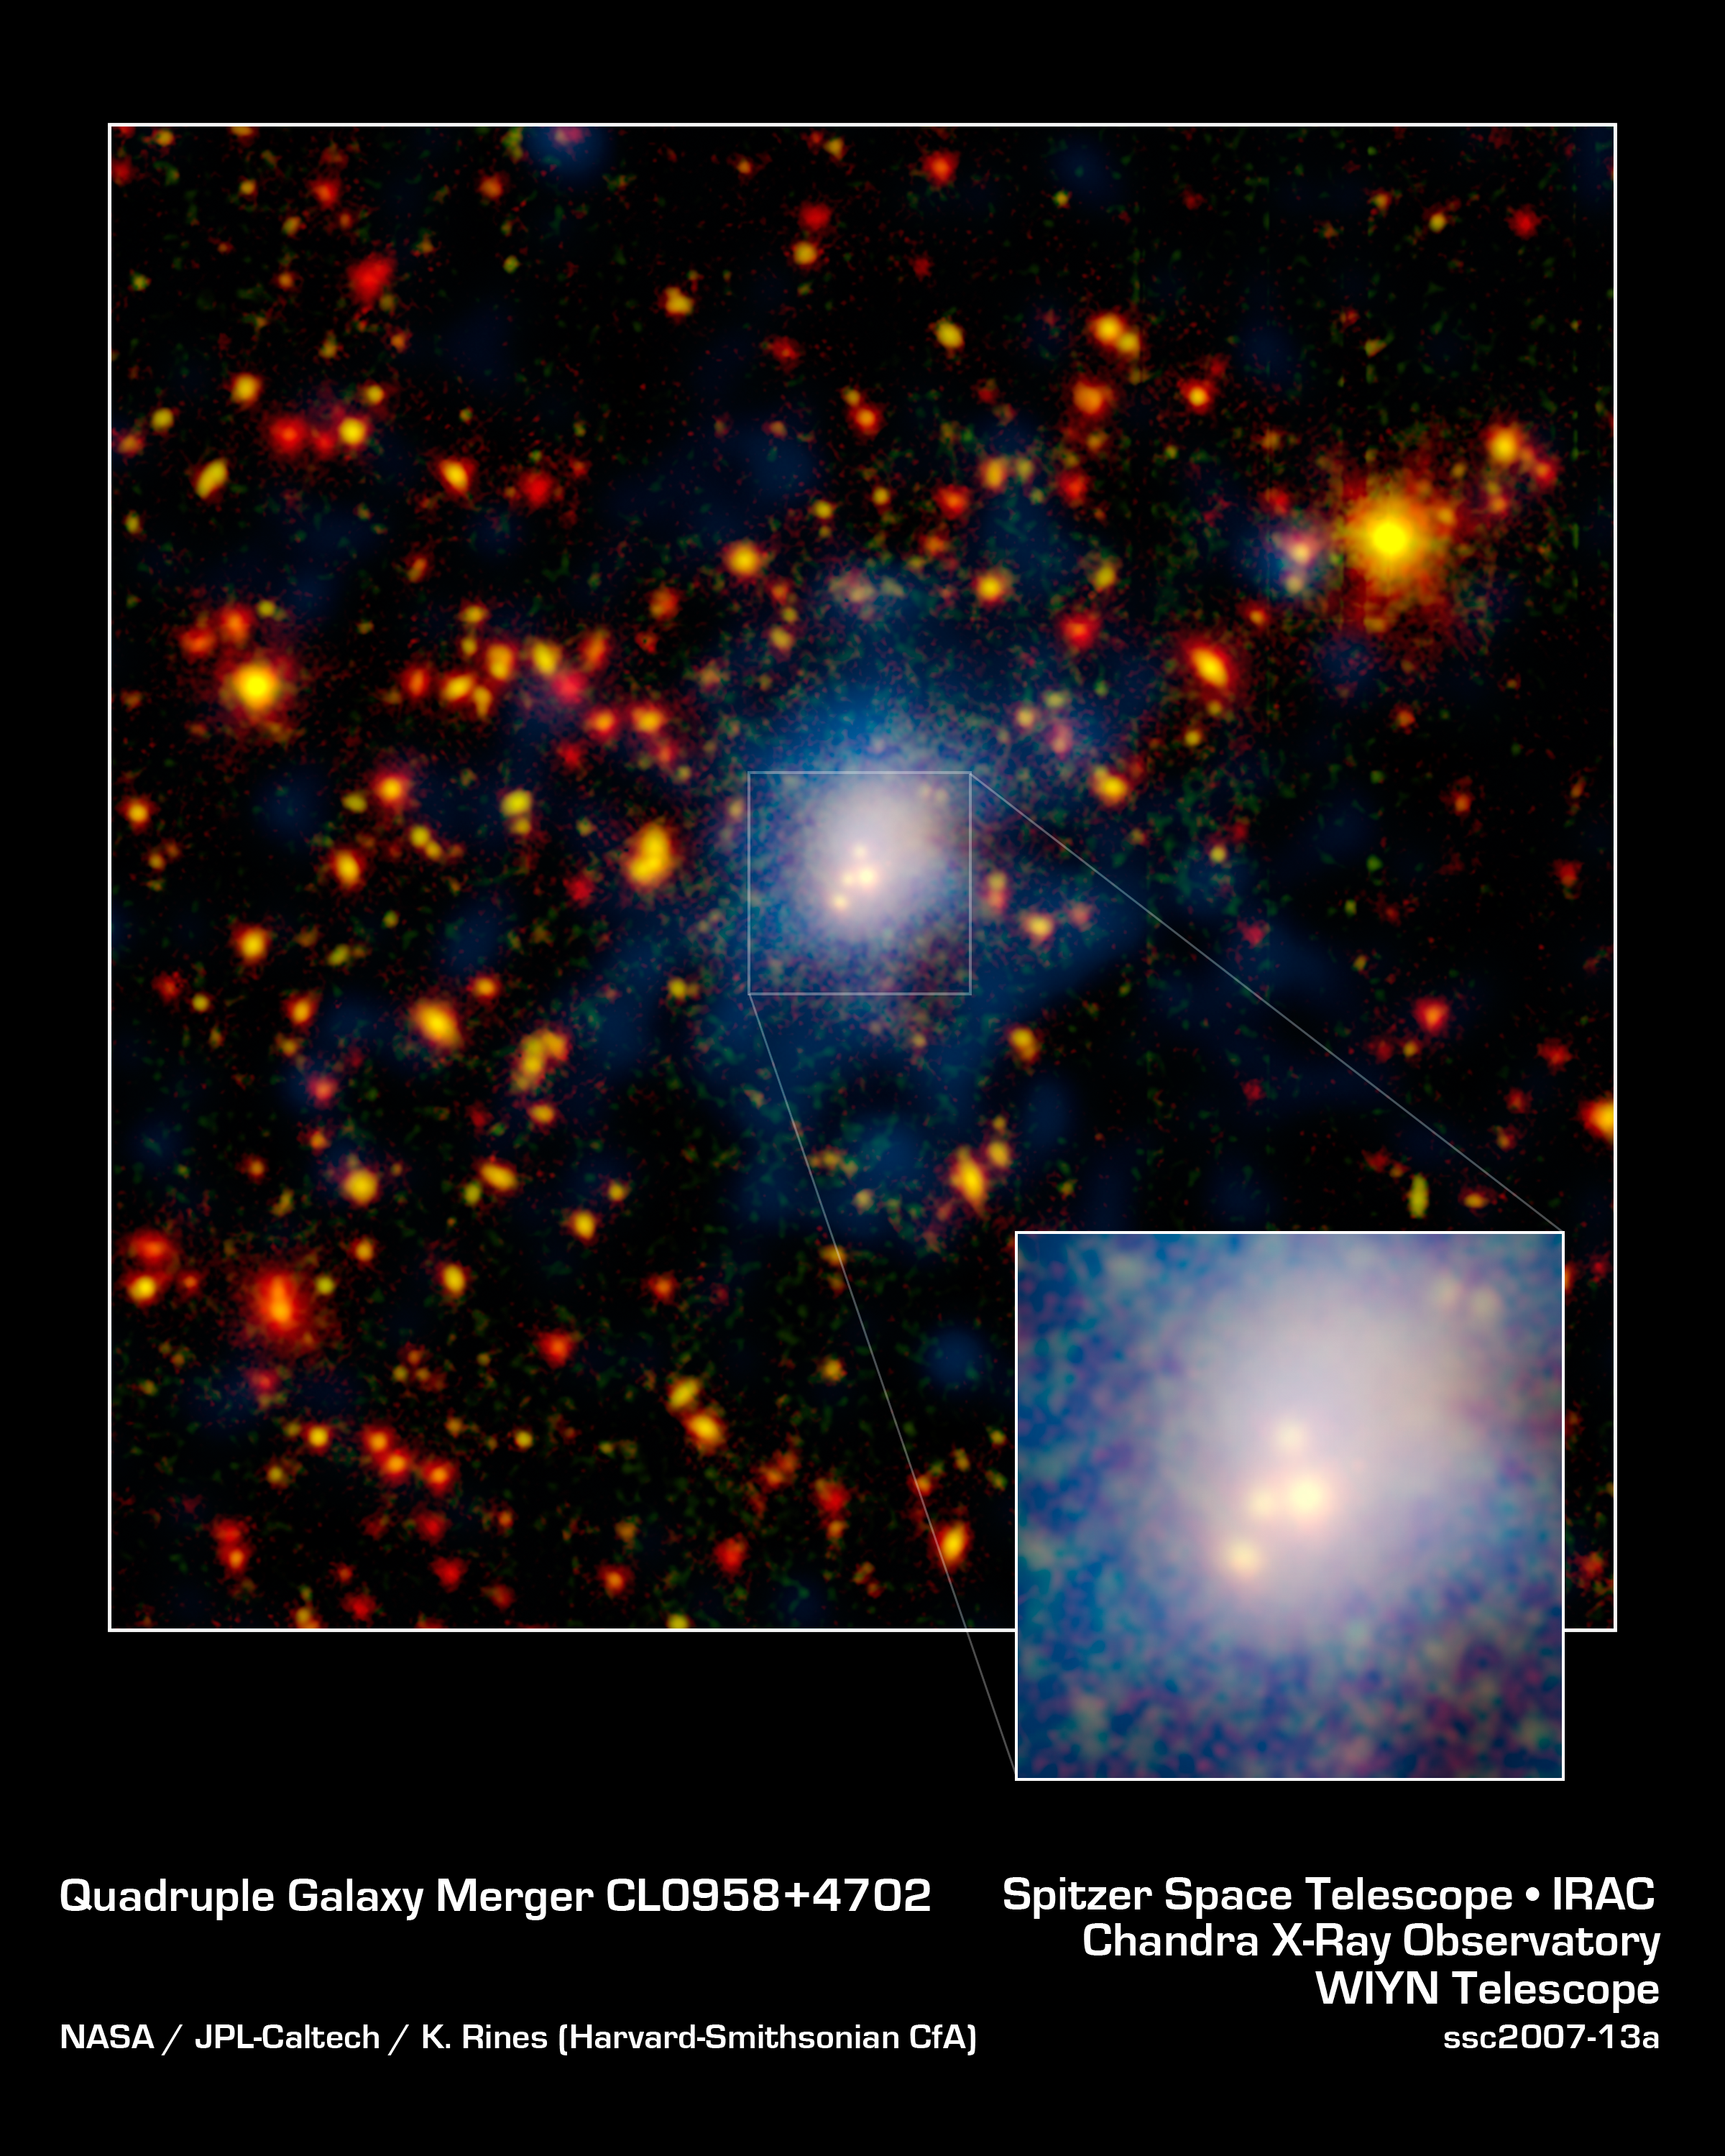

Whopper Galaxy Collision

One of the biggest galaxy collisions ever observed is taking place at the center of this image. The four white blobs in the middle are large galaxies that have begun to tangle and ultimately merge into a single gargantuan galaxy. The whitish cloud around the colliding galaxies contains billions of stars tossed out during the messy encounter. Other galaxies and stars appear in yellow, orange and red hues. Blue shows hot gas that permeates this distant region of tightly packed galaxies.NASA's Spitzer Space Telescope spotted the four-way collision, or merger, in a giant cluster of galaxies, called CL0958+4702, located nearly five billion light-years away. The dots in the picture are a combination of galaxies in the cluster; background galaxies located behind the cluster; and foreground stars in our own Milky Way galaxy.Infrared data from Spitzer are colored red in this picture, while visible-light data from a telescope known as WIYN are green. Areas where green and red overlap appear orange or yellow. Since most galaxies in the cluster contain old stars that are visible to Spitzer and WIYN, those galaxies appear orange. Blue represents X-ray light captured by NASA's Chandra X-ray Observatory. The colliding galaxies appear white because they are in areas where all the colors overlap.

Credit: NASA/JPL-Caltech/K. Rines (Harvard-Smithsonian CfA)